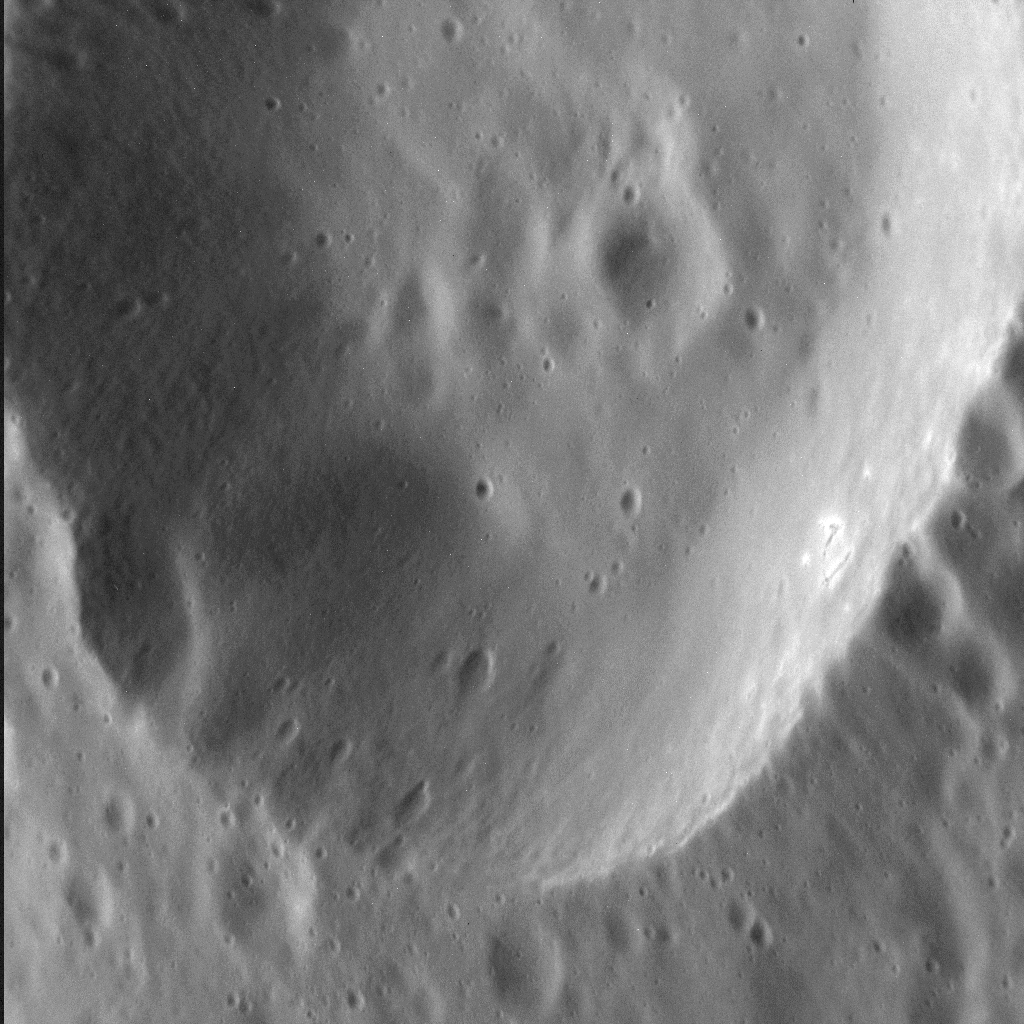

Crater Close-up Captured!

As MESSENGER passes progressively closer to Mercury, we see ever more resolved features in the images the spacecraft returns. Here, at a pixel scale of 9 meters, we see the eastern portion of an unnamed crater 13 km (8 mi.) in diameter. The wall of the crater is replete with smaller, superposed craters, some of which appear elongate possibly because they impacted on the larger crater’s inclined wall. Interestingly, there are bright spots on the sunlight portion of this crater’s wall — which is where we might expect hollows to form.

This image was acquired as a high-resolution targeted observation. Targeted observations are images of a small area on Mercury’s surface at resolutions much higher than the 200-meter/pixel morphology base map. It is not possible to cover all of Mercury’s surface at this high resolution, but typically several areas of high scientific interest are imaged in this mode each week.

Date acquired: March 3, 2014
Image Mission Elapsed Time (MET): 36136338
Image ID: 5862963
Instrument: Narrow Angle Camera (NAC) of the Mercury Dual Imaging System (MDIS)
Center Latitude: 56.3°
Center Longitude: 301.6° E
Resolution: 9 meters/pixel
Scale: The field of view in this image is 11 km (7 mi.) across
Incidence Angle: 59.3°
Emission Angle: 43.0°
Phase Angle: 102.3°
North is to the right in this scene.

The MESSENGER spacecraft is the first ever to orbit the planet Mercury, and the spacecraft’s seven scientific instruments and radio science investigation are unraveling the history and evolution of the Solar System’s innermost planet. MESSENGER acquired over 150,000 images and extensive other data sets. MESSENGER is capable of continuing orbital operations until early 2015.

For information regarding the use of images, see the MESSENGER image use policy.

Credit: NASA/Johns Hopkins University Applied Physics Laboratory/Carnegie Institution of Washington